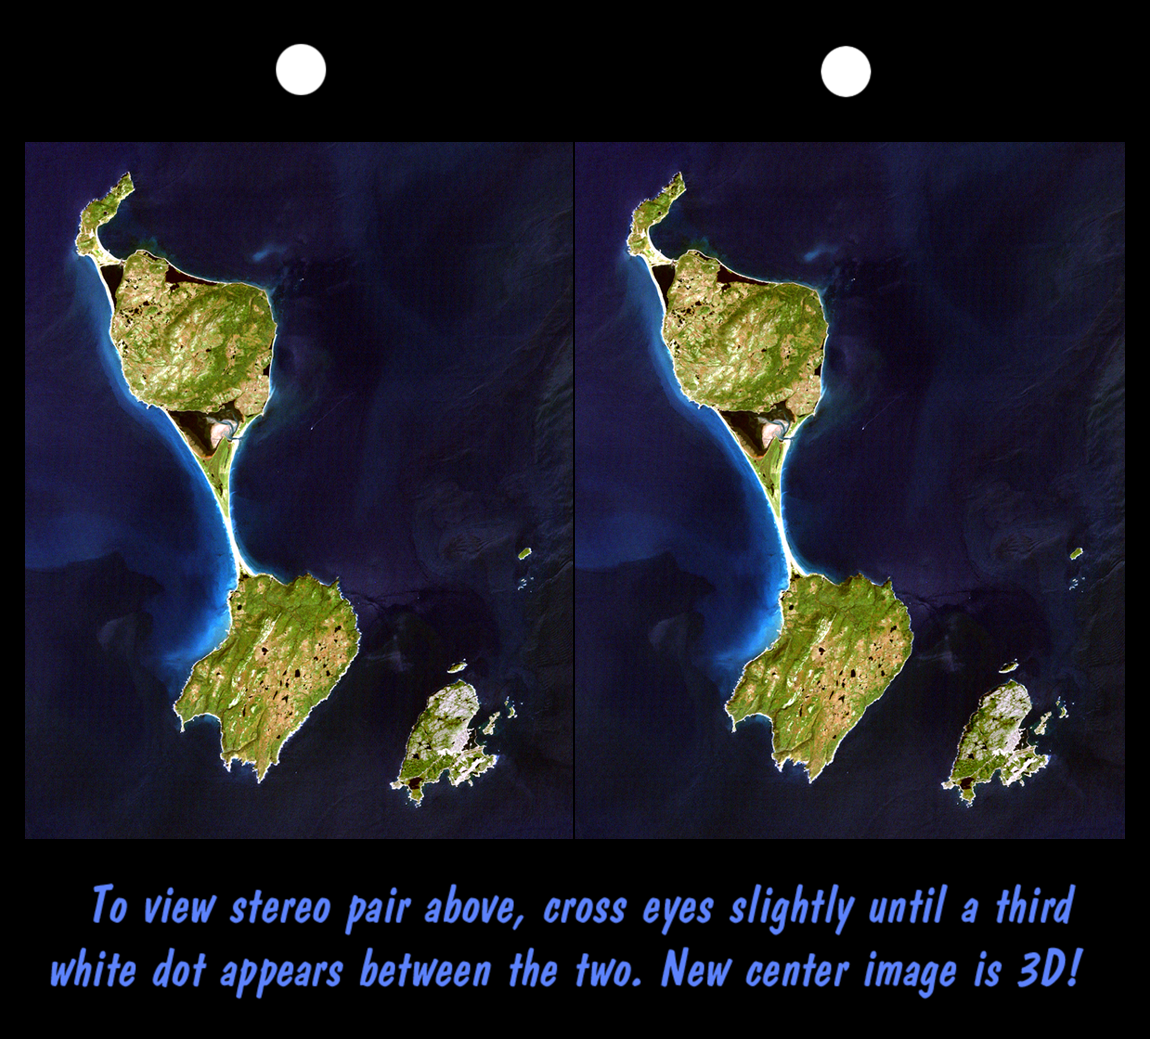

SRTM Stereo Pair with Landsat Overlay: Miquelon and Saint Pierre Islands

This stereoscopic satellite image shows Miquelon and Saint Pierre Islands, located south of Newfoundland, Canada. These islands are a self-governing territory of France. A “tombolo” (sand bar) unites Grande Miquelon to the north and Petite Miquelon to the south. Saint Pierre Island, located to the lower right, includes a harbor, an airport, and a small town. Glaciers once covered these islands and the direction of glacial flow is evident in the topography as striations and shoreline trends running from the upper right to the lower left. The darkest image features are freshwater lakes that fill glacially carved depressions and saltwater lagoons that are bordered by barrier beaches. The lakes and the lagoons are fairly calm waters and reflect less sunlight than do the wave covered and sediment laden nearshore ocean currents.

This stereoscopic image was generated by draping a Landsat satellite image over a preliminary Shuttle Radar Topography Mission (SRTM) elevation model. Two differing perspectives were then calculated, one for each eye. They can be seen in 3-D by viewing the left image with the right eye and the right image with the left eye (cross-eyed viewing), or by downloading and printing the image pair and viewing them with a stereoscope. When stereoscopically merged, the result is a vertically exaggerated view of the Earth’s surface in its full three dimensions.

Landsat has been providing visible and infrared views of the Earth since 1972. SRTM elevation data matches the 30-meter resolution of most Landsat images and will substantially help in analyses of the large and growing Landsat image archive. The Landsat 7 Thematic Mapper image used here was provided to the SRTM project by the United States Geological Survey, Earth Resources Observation Systems (EROS) DataCenter, Sioux Falls, South Dakota.

The elevation data used in this image was acquired by SRTM aboard the Space Shuttle Endeavour, launched on February 11, 2000. SRTM used the same radar instrument that comprised the Spaceborne Imaging Radar-C/X-Band Synthetic Aperture Radar (SIR-C/X-SAR) that flew twice on the Space Shuttle Endeavour in 1994. SRTM was designed to collect three-dimensional measurements of the Earth’s land surface. To collect the 3-D SRTM data, engineers added a mast 60-meters (about 200-feet) long, installed additional C-band and X-band antennas, and improved tracking and navigation devices. The mission is a cooperative project between the National Aeronautics and Space Administration (NASA), the National Imagery and Mapping Agency (NIMA) of the U.S. Department of Defense (DoD), and the German and Italian space agencies. It is managed by NASA’s Jet Propulsion Laboratory, Pasadena, CA, for NASA’s Earth Science Enterprise, Washington DC.

Size: 48 by 38 kilometers (30 by 24 miles)
Location: 47 deg. North lat., 56.3 deg. West lon.
Orientation: North toward the upper left
Image Data: Landsat bands 1, 2+4, 3 in blue, green, red, respectively
Date Acquired: February 12, 2000 (SRTM), September 1, 1999 (Landsat)

Credit: NASA/JPL/NIMA